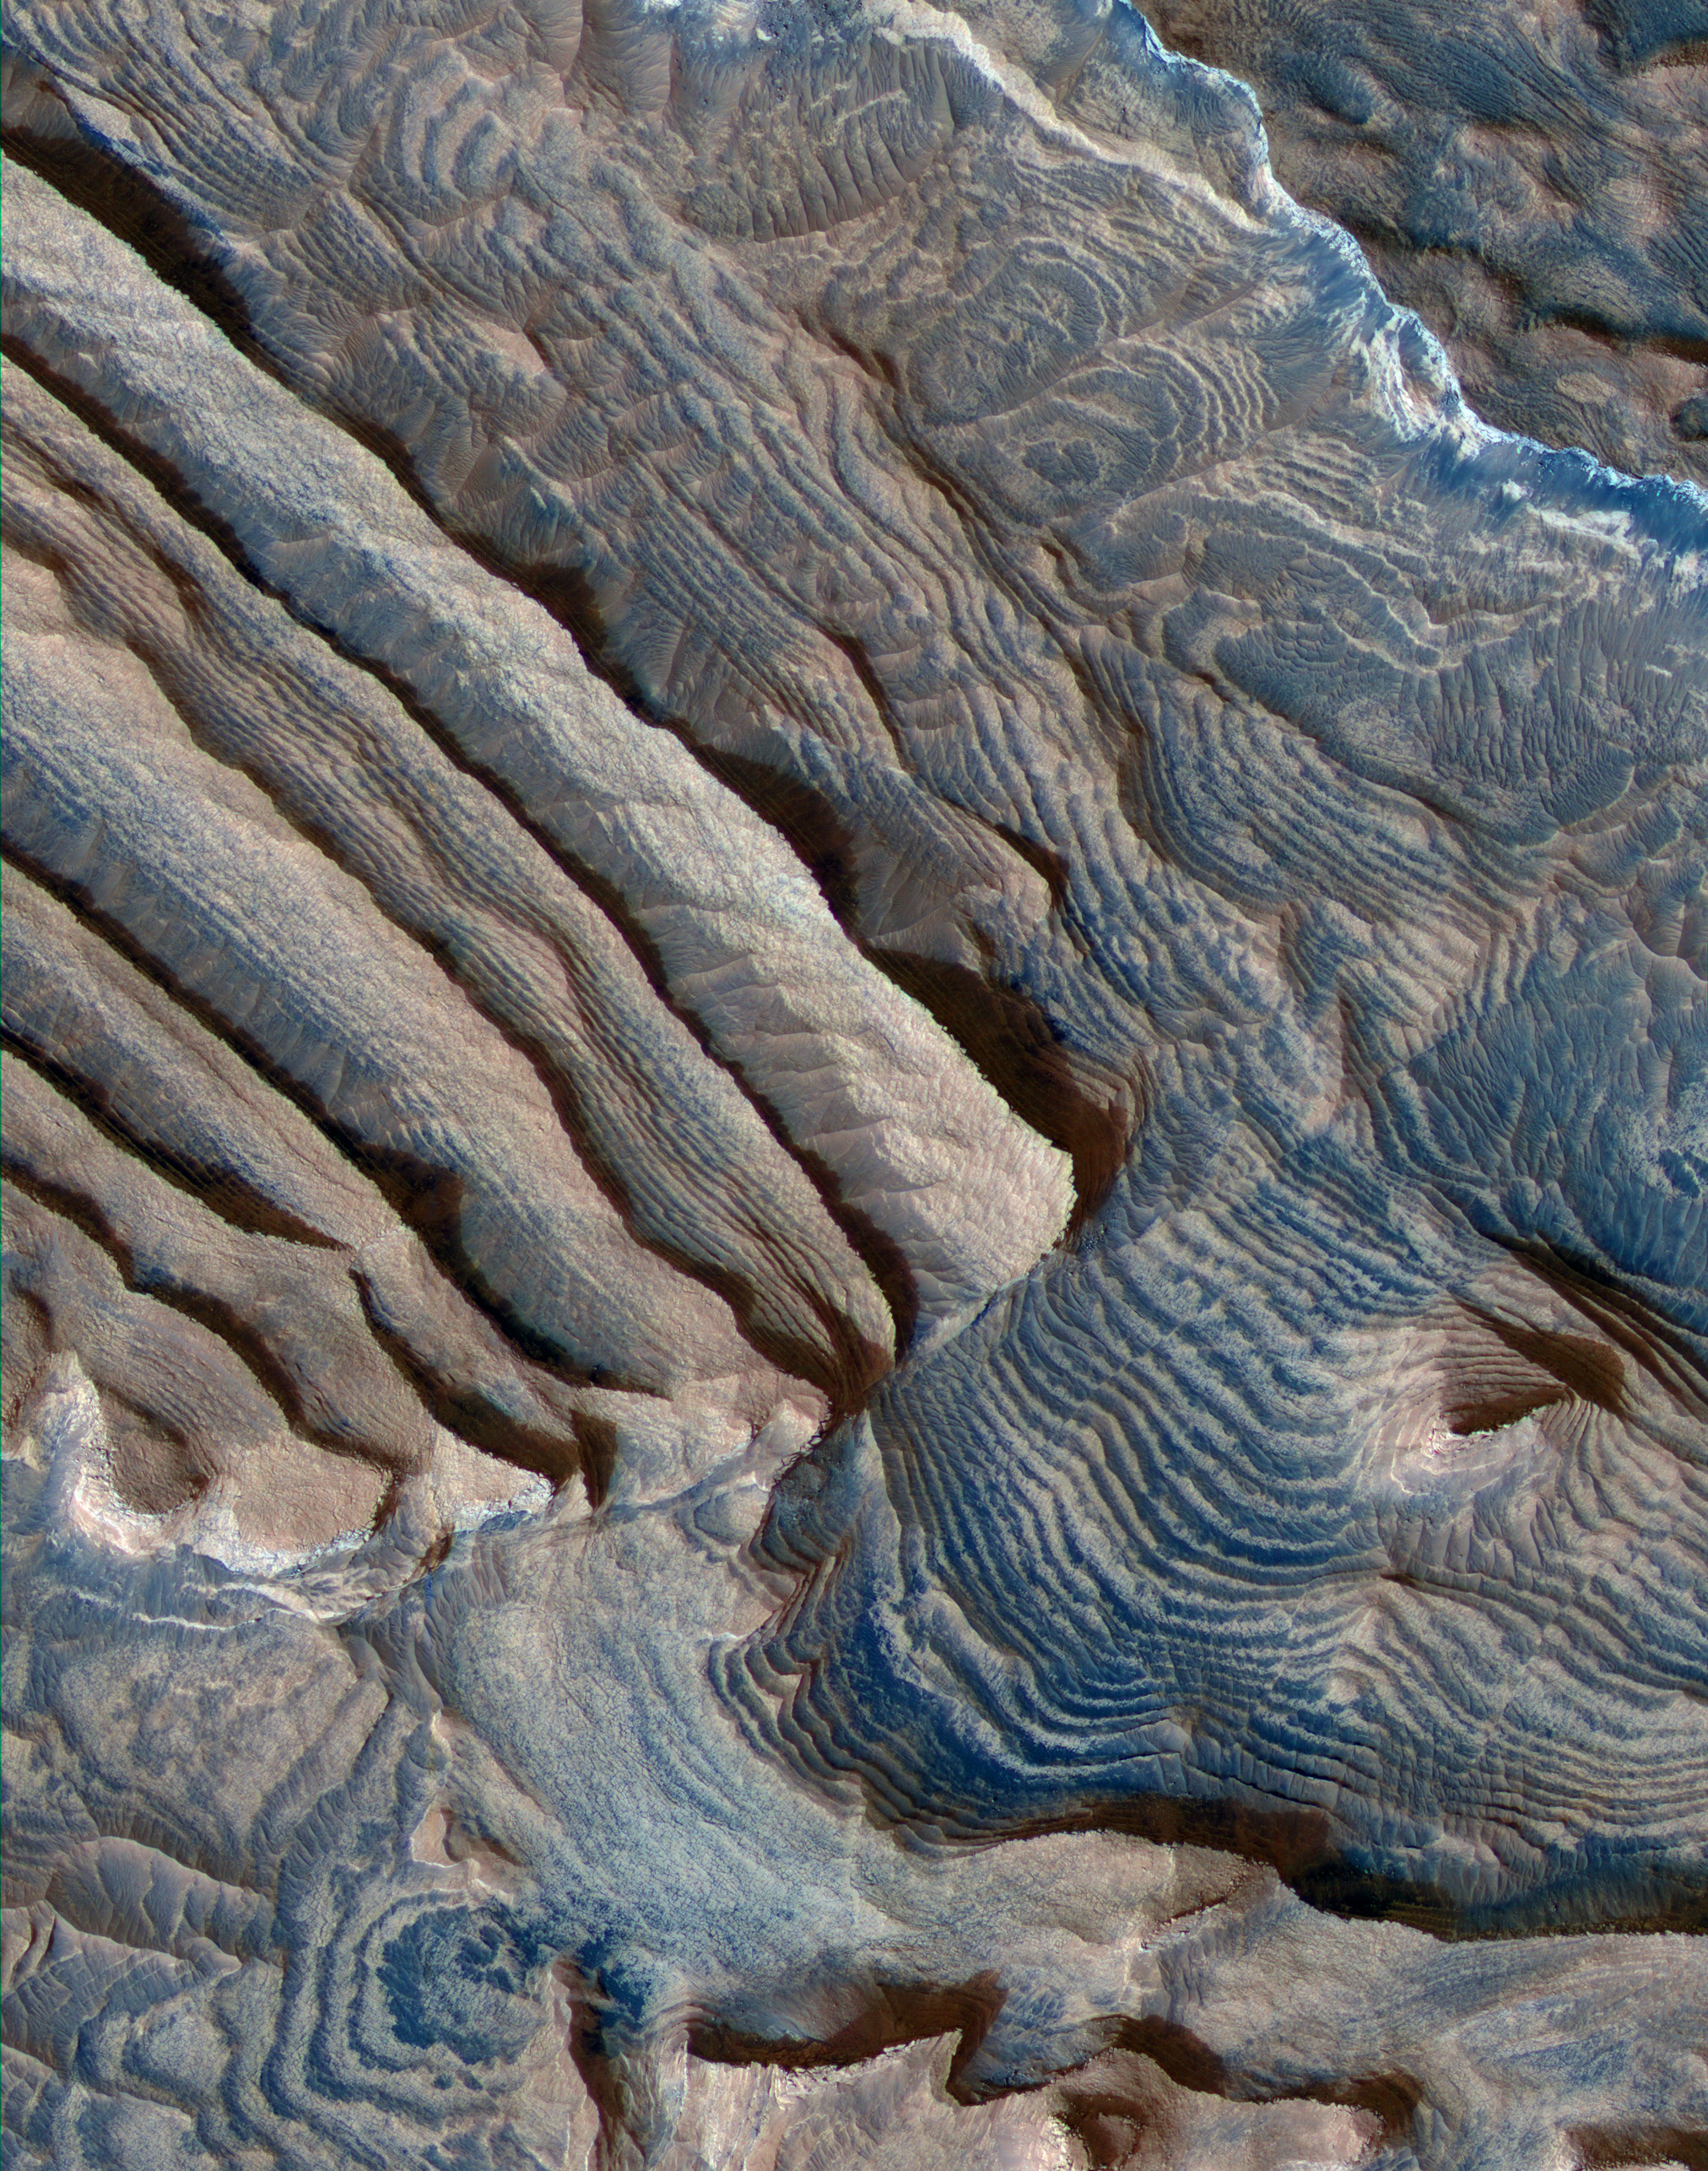

Periodic Layering in Becquerel Crater, Mars

Rhythmic bedding in sedimentary bedrock within Becquerel crater on Mars is suggested by the patterns in this image from the High Resolution Imaging Science Experiment (HiRISE) camera on NASA’s Mars Reconnaissance Orbiter.

Three dimensional analysis based on stereo pairs of images confirmed the regularity of repetition in the thickness of the beds. In the left half of this image, some of the rhythm is apparent as a series of bundles of about 10 individual layers per bundle. By corresponding to a known 10-to-one pattern in changes in the tilt of Mars’ rotation axis, this pattern suggests the periodicity in the rock layers results from cyclical changes in the planet’s tilt.

This view covers an area about 1.15 kilometers (0.7 mile) wide. Individual layers in the scence average 3.6 meters (12 feet) thick. The view is presented in enhanced color emphasizing the differing compositions of surface material. Sand trapped in relative low points in the terrain appears blue. Sedimentary rocks appear pink.

Faulting apparent in the image suggests that the deposits are hardened rock, not softer material. Tilting of the layers in different ways and the surface topography made the three-dimensional analysis necessary for determining the thickness of layers.

This image is a portion of the HiRISE image catalogued as PSP_004078_2015, taken on June 10, 2007. The location of the imaged area is at 22 degrees north latitude, 352 degrees east longitude, within the Arabia Terra region.

NASA’s Jet Propulsion Laboratory, a division of the California Institute of Technology in Pasadena, manages the Mars Reconnaissance Orbiter for NASA’s Science Mission Directorate, Washington. Lockheed Martin Space Systems, Denver, is the prime contractor for the project and built the spacecraft. The High Resolution Imaging Science Experiment is operated by the University of Arizona, Tucson, and the instrument was built by Ball Aerospace & Technologies Corp., Boulder, Colo.

Credit: NASA/JPL-Caltech/University of Arizona